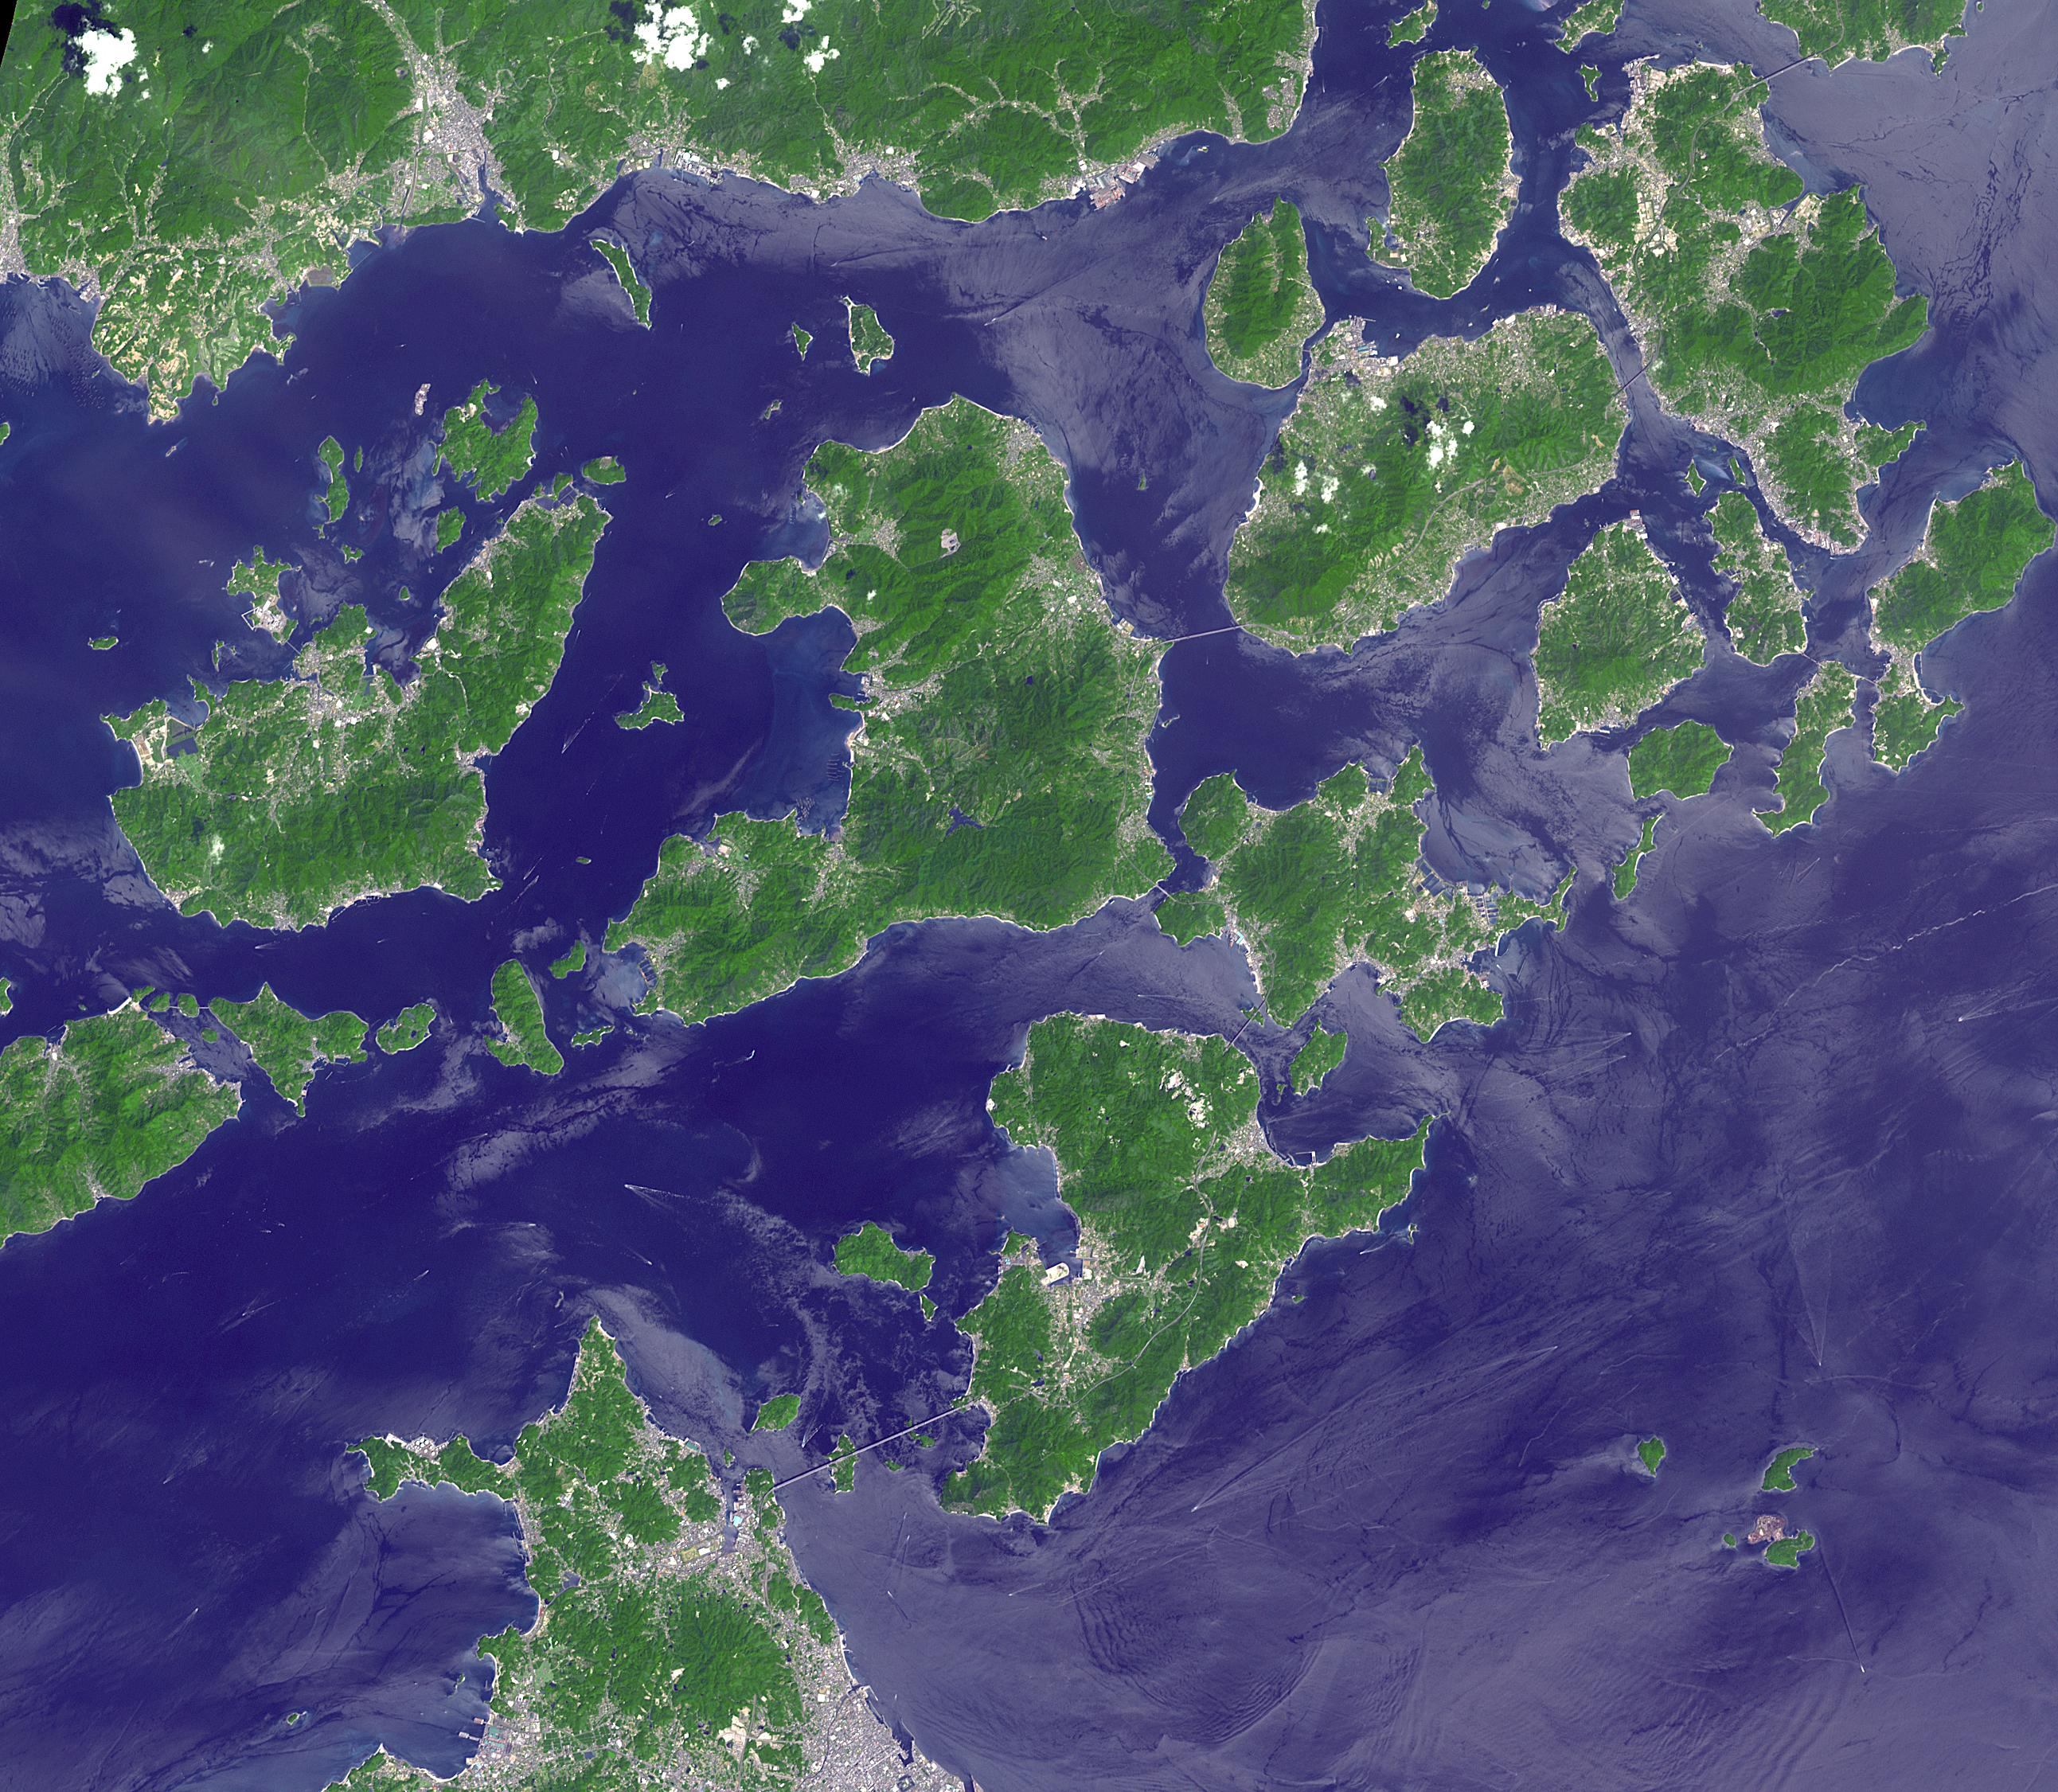

Geiyo Archipelago, Japan

Japan’s Geiyo Archipelago, in the Seito Inland Sea, was once home to pirates. From the 9th to the 16th centuries, the pirates dominated the Inland Sea and terrorized the coasts of East Asia. Until the Shimanami Kaido (Inland Wave Sea Road) was completed in 1999, the Geiyo Islands were a remote region, accessible only by boat. The ASTER image was acquired August 19, 2010, covers an area of 33.7 by 43.7 km, and is located at 34.3 degrees north, 133.1 degrees east.

With its 14 spectral bands from the visible to the thermal infrared wavelength region and its high spatial resolution of about 50 to 300 feet (15 to 90 meters), ASTER images Earth to map and monitor the changing surface of our planet. ASTER is one of five Earth-observing instruments launched Dec. 18, 1999, on Terra. The instrument was built by Japan’s Ministry of Economy, Trade and Industry. A joint U.S./Japan science team is responsible for validation and calibration of the instrument and data products.

The broad spectral coverage and high spectral resolution of ASTER provides scientists in numerous disciplines with critical information for surface mapping and monitoring of dynamic conditions and temporal change. Example applications are monitoring glacial advances and retreats; monitoring potentially active volcanoes; identifying crop stress; determining cloud morphology and physical properties; wetlands evaluation; thermal pollution monitoring; coral reef degradation; surface temperature mapping of soils and geology; and measuring surface heat balance.

The U.S. science team is located at NASA’s Jet Propulsion Laboratory in Pasadena, Calif. The Terra mission is part of NASA’s Science Mission Directorate, Washington.

Credit: NASA/METI/AIST/Japan Space Systems, and U.S./Japan ASTER Science Team